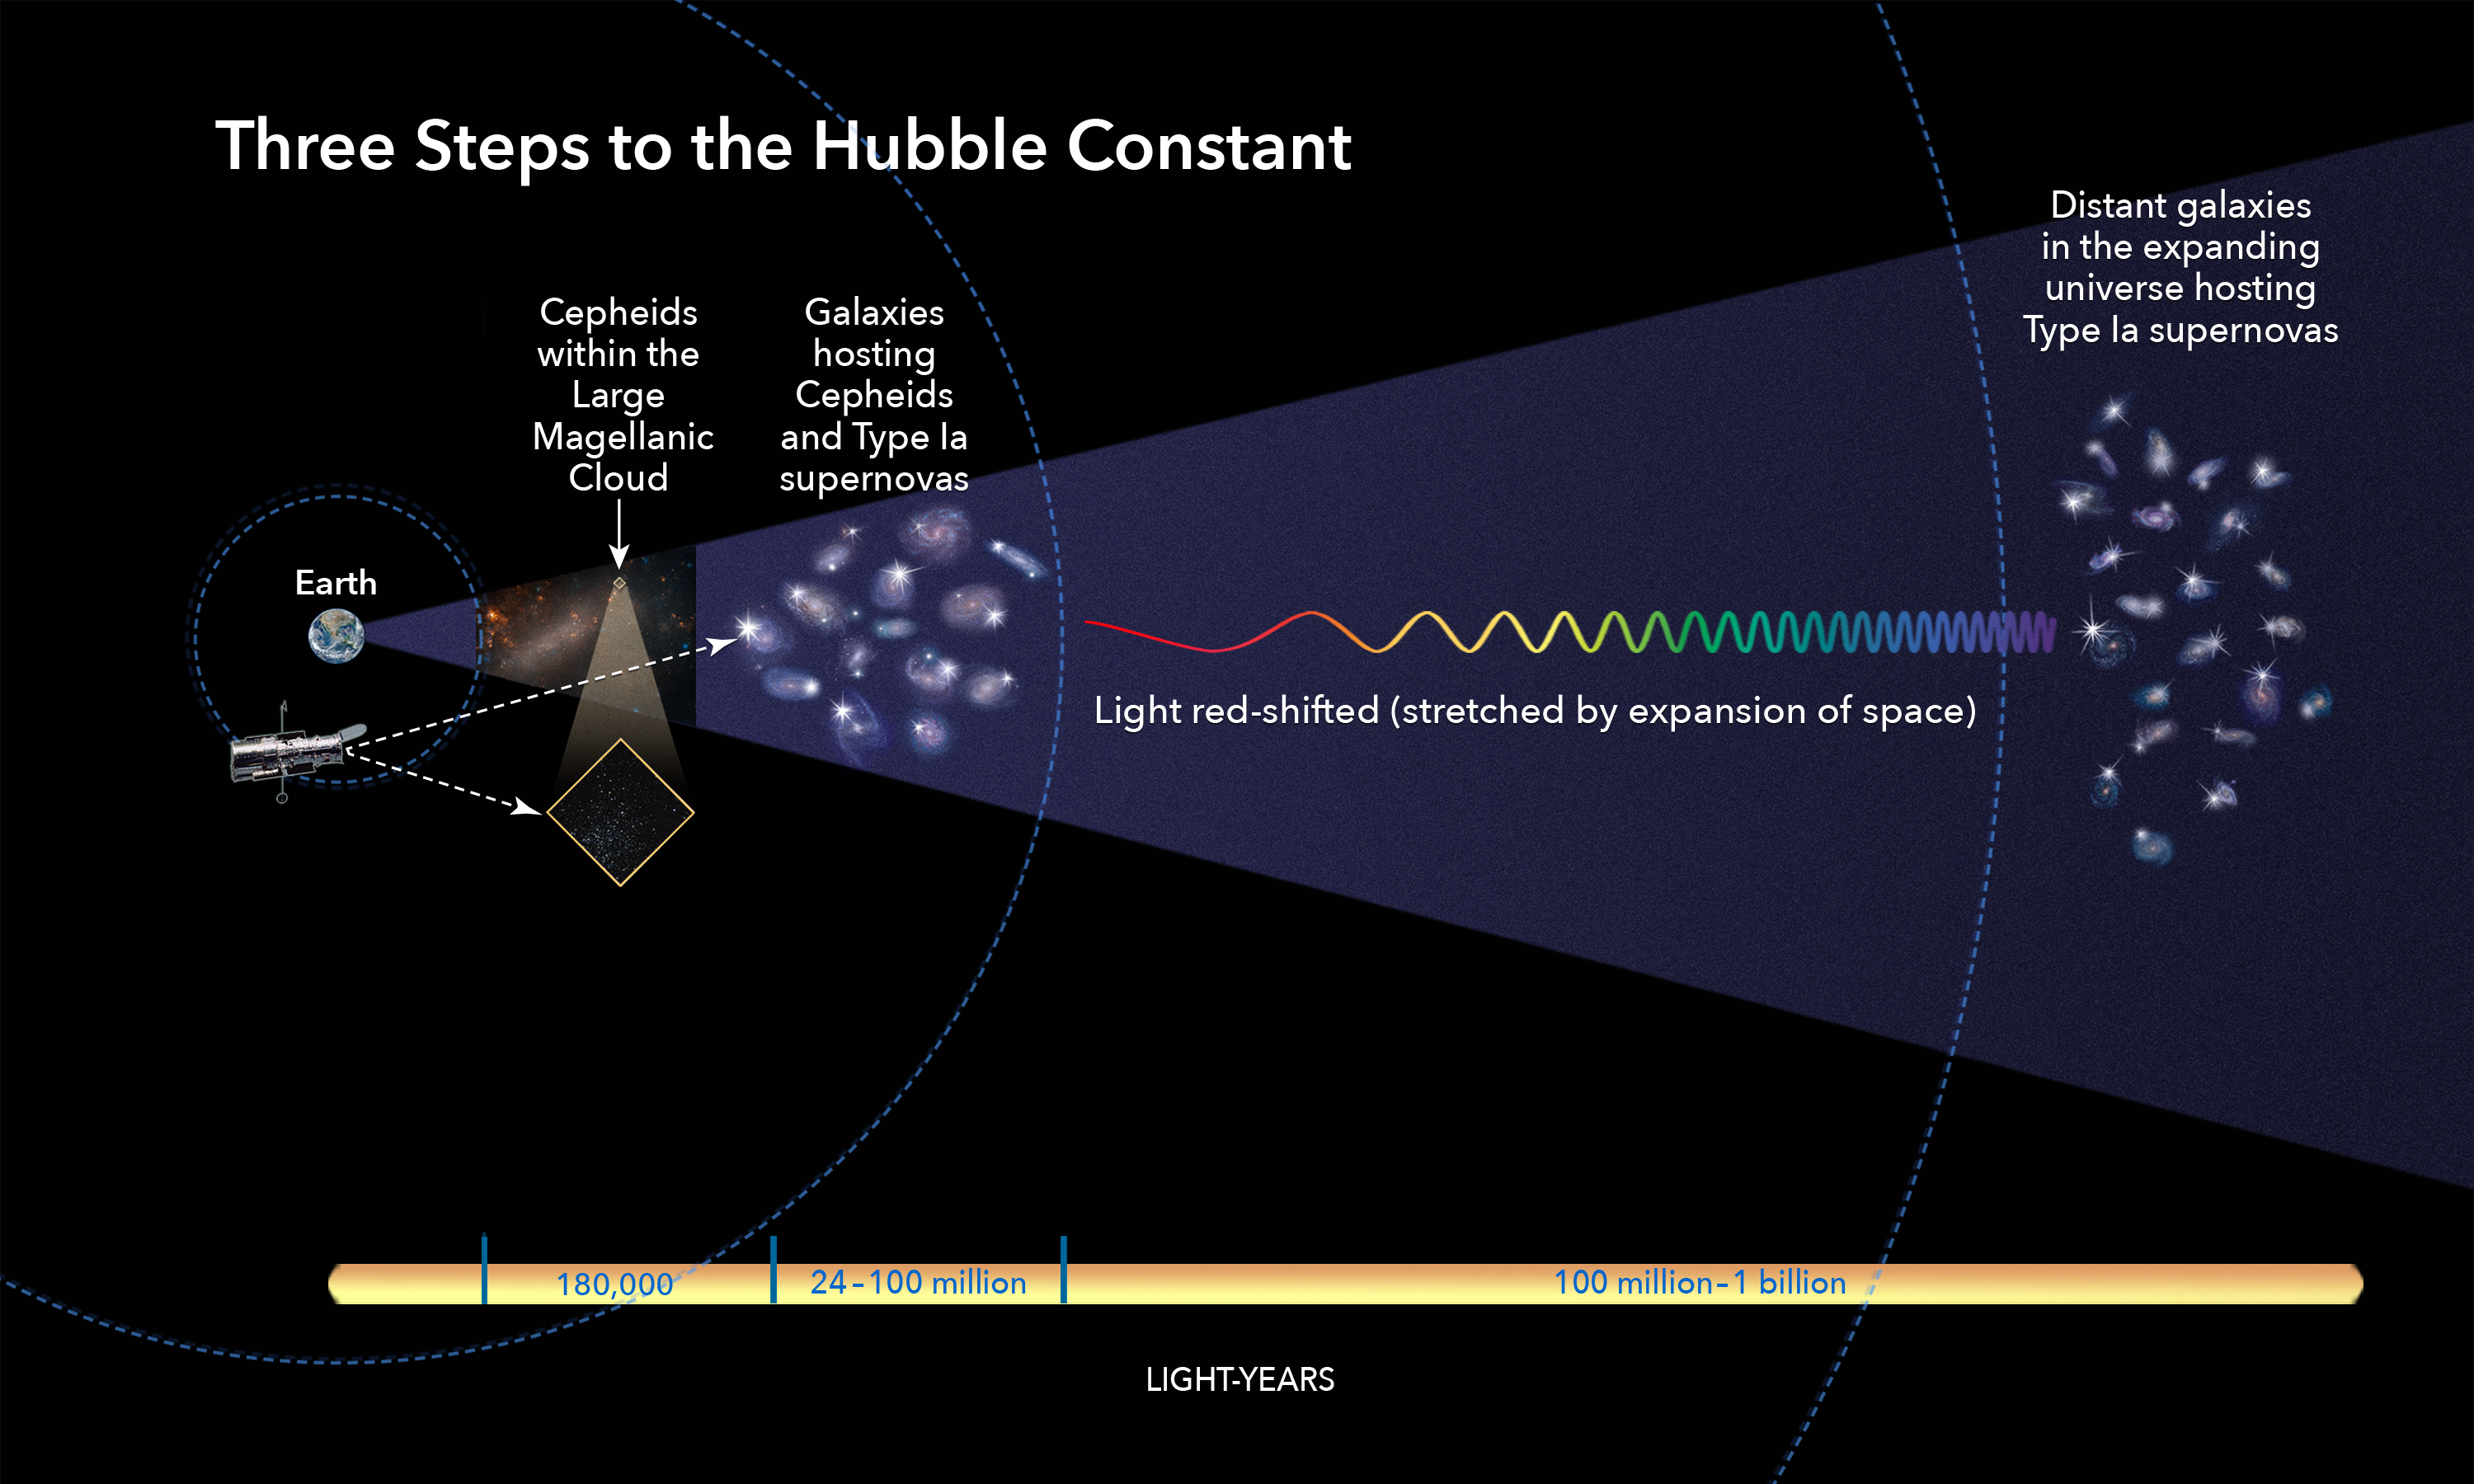

Three Steps to the Hubble Constant

This illustration shows the three basic steps astronomers use to calculate how fast the universe expands over time, a value called the Hubble constant.

All the steps involve building a strong "cosmic distance ladder," by starting with measuring accurate distances to nearby galaxies and then moving to galaxies farther and farther away.

This "ladder" is a series of measurements of different kinds of astronomical objects with an intrinsic brightness that researchers can use to calculate distances.

Among the most reliable for shorter distances are Cepheid variables, stars that pulsate at predictable rates that indicate their intrinsic brightness. Astronomers recently used the Hubble Space Telescope to observe 70 Cepheid variables in the nearby Large Magellanic Cloud to make the most precise distance measurement to that galaxy.

Astronomers compare the measurements of nearby Cepheids to those in galaxies farther away that also include another cosmic yardstick, exploding stars called Type Ia supernovas. These supernovas are much brighter than Cepheid variables. Astronomers use them as "milepost markers" to gauge the distance from Earth to far-flung galaxies.

Each of these markers build upon the previous step in the "ladder." By extending the ladder using different kinds of reliable milepost markers, astronomers can reach very large distances in the universe.

Astronomers compare these distance values to measurements of an entire galaxy's light, which increasingly reddens with distance, due to the uniform expansion of space. Astronomers can then calculate how fast the cosmos is expanding: the Hubble constant.

Credit: NASA, ESA, and A. Feild (STScI)